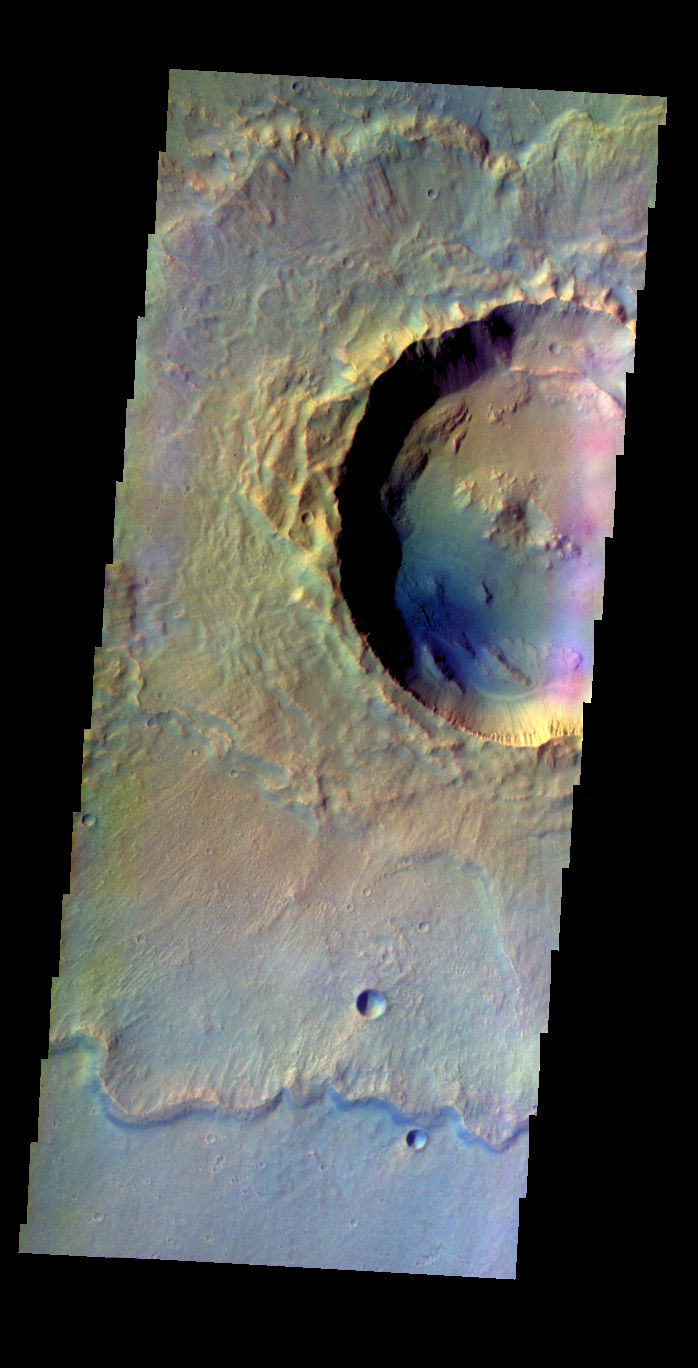

Makhambet Crater – False Color

The THEMIS VIS camera contains 5 filters. The data from different filters can be combined in multiple ways to create a false color image. These false color images may reveal subtle variations of the surface not easily identified in a single band image. Today’s false color image shows Makhambet Crater.

Credit: NASA/JPL-Caltech/ASU